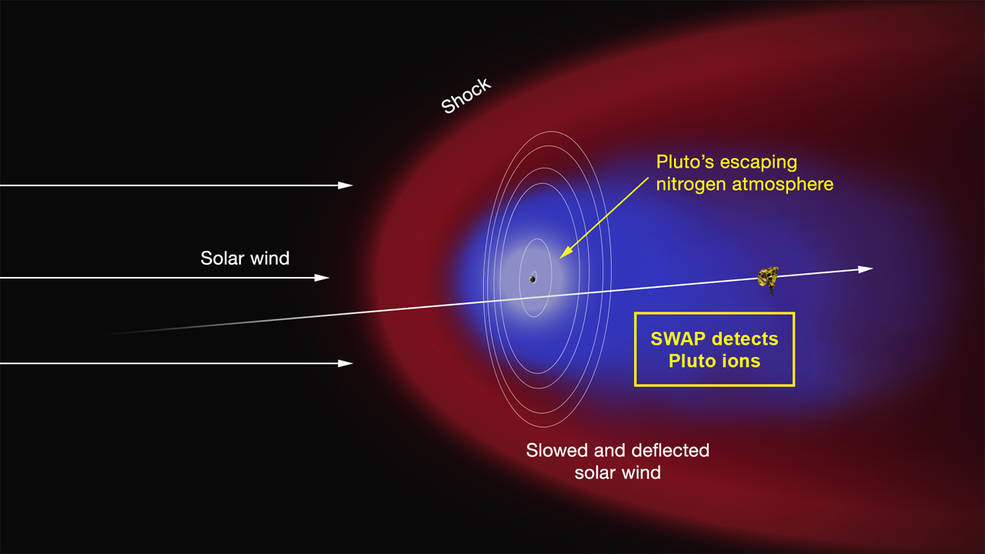

Artist’s Concept of the Interaction of the Solar Wind

Artist’s concept of the interaction of the solar wind (the supersonic outflow of electrically charged particles from the Sun) with Pluto’s predominantly nitrogen atmosphere. Some of the molecules that form the atmosphere have enough energy to overcome Pluto’s weak gravity and escape into space, where they are ionized by solar ultraviolet radiation. As the solar wind encounters the obstacle formed by the ions, it is slowed and diverted (depicted in the red region), possibly forming a shock wave upstream of Pluto. The ions are “picked up” by the solar wind and carried in its flow past the dwarf planet to form an ion or plasma tail (blue region). The Solar Wind around Pluto (SWAP) instrument on the New Horizons spacecraft made the first measurements of this region of low-energy atmospheric ions shortly after closest approach on July 14. Such measurements will enable the SWAP team to determine the rate at which Pluto loses its atmosphere and, in turn, will yield insight into the evolution of the Pluto’s atmosphere and surface. Also illustrated are the orbits of Pluto’s five moons and the trajectory of the spacecraft.

The Johns Hopkins University Applied Physics Laboratory in Laurel, Maryland, designed, built, and operates the New Horizons spacecraft, and manages the mission for NASA’s Science Mission Directorate. The Southwest Research Institute, based in San Antonio, leads the science team, payload operations and encounter science planning. New Horizons is part of the New Frontiers Program managed by NASA’s Marshall Space Flight Center in Huntsville, Alabama.

Credit: NASA/Johns Hopkins University Applied Physics Laboratory/Southwest Research Institute